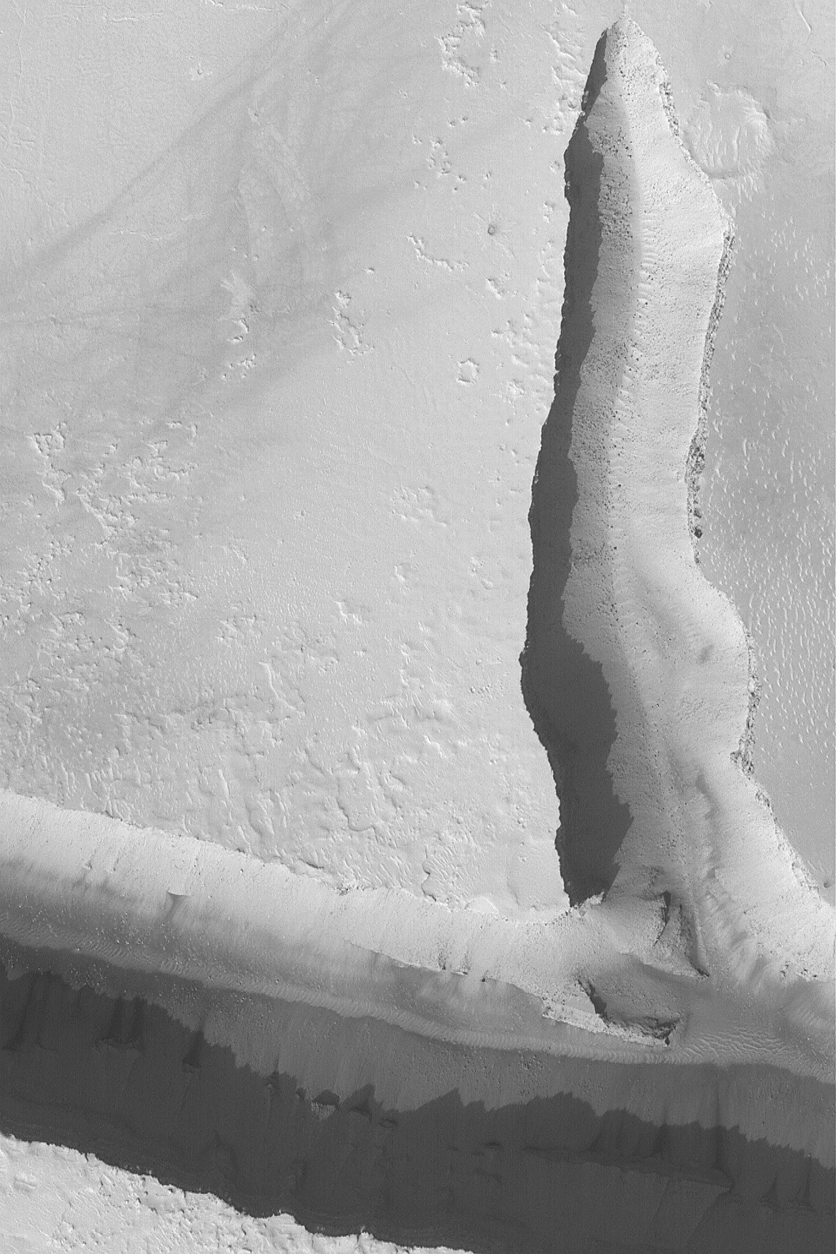

Peering into a Cerberus Fossae Trough

MGS MOC Release No. MOC2-576, 16 December 2003

The Cerberus Fossae are a series of long troughs and cracks that run southeastward from the Elysium volcanic region. This Mars Global Surveyor (MGS) Mars Orbiter Camera (MOC) picture shows a view looking down into two of the troughs. Dark specks in the troughs are boulders that have come loose from the walls and rolled to a stop on the floors. In recent years, some Mars scientists have speculated that the Cerberus Fossae troughs were the source of volcanic eruptions, and perhaps also the source of water that produced catastrophic floods. However, no evidence for either process is found at this particular location. The picture is located near 10.1°N, 202.0°W. The image covers an area 3 km (1.9 mi) wide; sunlight illuminates the scene from the lower left.

Credit: NASA/JPL/Malin Space Science Systems